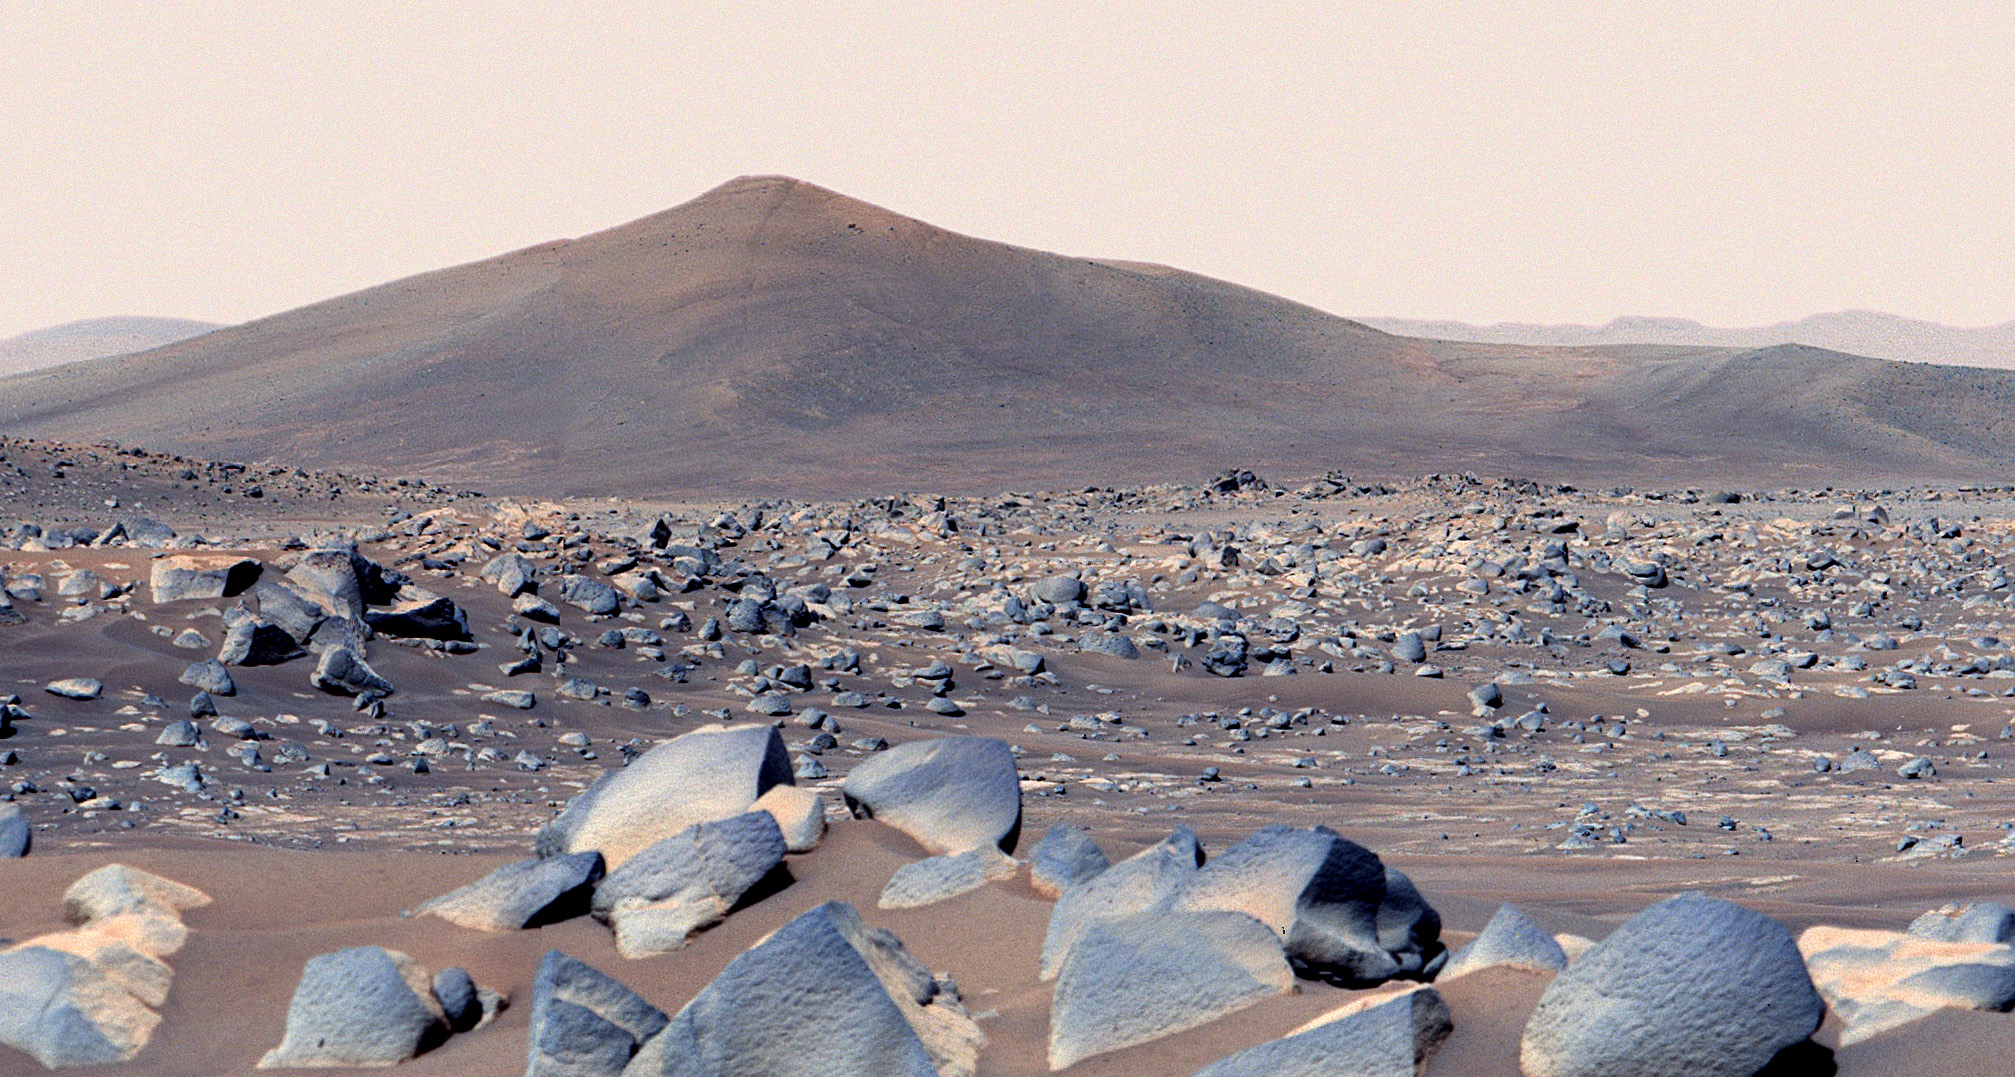

Ch’al-Type Rocks at Santa Cruz

NASA’s Perseverance Mars rover snapped this view of a hill in Mars’ Jezero Crater called “Santa Cruz” on April 29, 2021, the 68th Martian day, or sol, of the mission. About 20 inches (50 centimeters) across on average, the boulders in the foreground are among the type of rocks the rover team has named “Ch’al” (the Navajo term for “frog” and pronounced “chesh”). Perseverance will return to the area in the next week or so.

Composed of multiple images, this enhanced-color mosaic was created using the left- and right-eye views of Perseverance’s Mastcam-Z camera system, merging the scene into a single, wider view. Santa Cruz hill is a possible eroded remnant of Jezero Crater’s western delta. The hill is about 164 feet (50 meters) tall and was roughly 1.6 miles (2.5 kilometers) east of the rover when the photo was taken, viewed from “Van Zyl Overlook.”

A key objective for Perseverance’s mission on Mars is astrobiology, including the search for signs of ancient microbial life. The rover will characterize the planet’s geology and past climate, pave the way for human exploration of the Red Planet, and be the first mission to collect and cache Martian rock and regolith (broken rock and dust).

Subsequent NASA missions, in cooperation with ESA (European Space Agency), would send spacecraft to Mars to collect these sealed samples from the surface and return them to Earth for in-depth analysis.

The Mars 2020 Perseverance mission is part of NASA’s Moon to Mars exploration approach, which includes Artemis missions to the Moon that will help prepare for human exploration of the Red Planet.

JPL, which is managed for NASA by Caltech in Pasadena, California, built and manages operations of the Perseverance rover.

The Mastcam-Z investigation is led and operated by Arizona State University in Tempe, working in collaboration with Malin Space Science Systems in San Diego, California, on the design, fabrication, testing, and operation of the cameras, and in collaboration with the Neils Bohr Institute of the University of Copenhagen on the design, fabrication, and testing of the calibration targets.

Credit: NASA/JPL-Caltech/ASU/MSSS